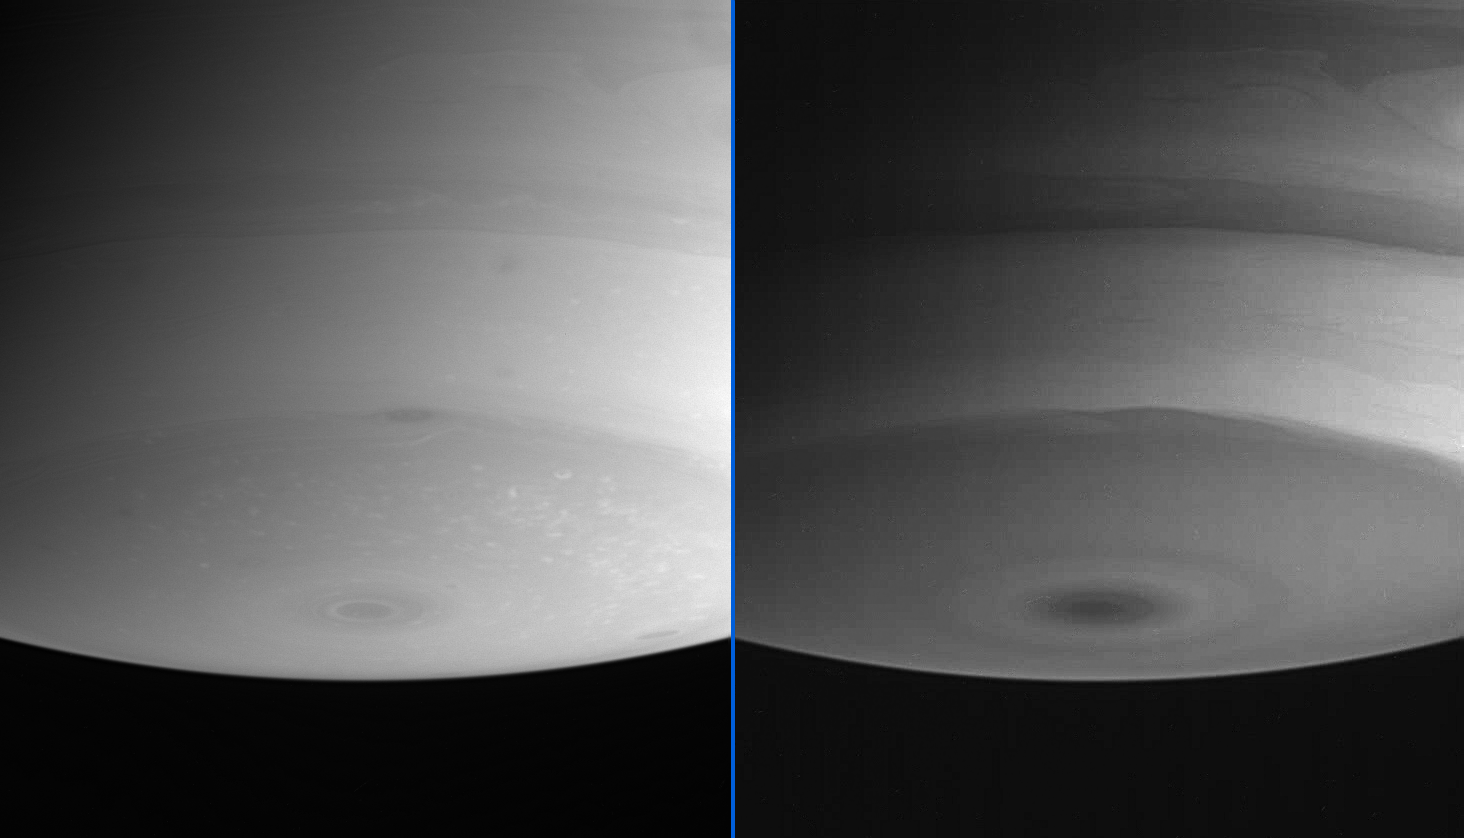

Probing Different Depths

These two images, taken at about the same time, demonstrate the amazing ability of Cassini’s cameras to probe the different layers in Saturn’s atmosphere.

While many basic details in the atmosphere are present in both images, a number of subtle details are different. Flecks of bright cloud and a few dark ovals can be seen in the image at left, while at right the contrast between the swirling light and dark bands is most apparent.

The image at left was obtained using a filter sensitive to wavelengths of infrared light centered at 938 nanometers. The image at right is a view taken using a filter centered at 889 nanometers, where methane is most absorbing.

The images were taken with the Cassini spacecraft narrow angle camera on July 24, 2004, at a distance of 6.9 million kilometers (4.3 million miles) from Saturn. The image scale is 41 kilometers (25 miles) per pixel. Contrast was slightly enhanced to bring out features in the atmosphere.

The Cassini-Huygens mission is a cooperative project of NASA, the European Space Agency and the Italian Space Agency. The Jet Propulsion Laboratory, a division of the California Institute of Technology in Pasadena, manages the Cassini-Huygens mission for NASA’s Office of Space Science, Washington, D.C. The Cassini orbiter and its two onboard cameras, were designed, developed and assembled at JPL. The imaging team is based at the Space Science Institute, Boulder, Colo.

Credit: NASA/JPL/Space Science Institute